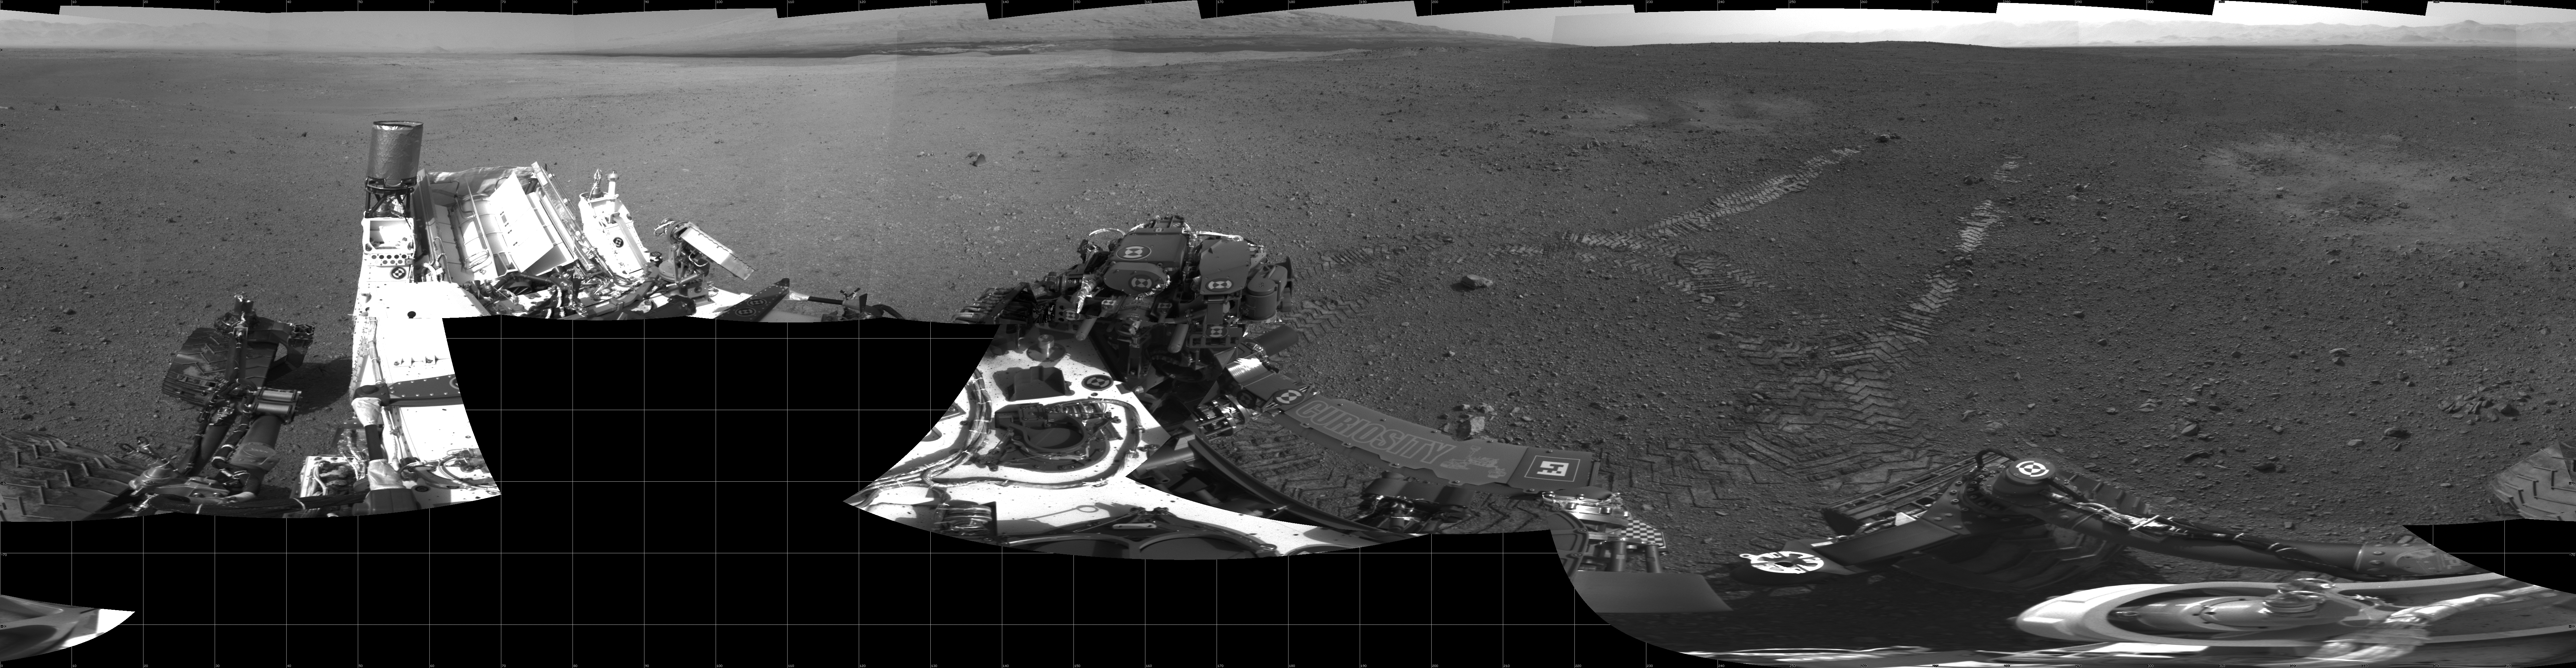

Curiosity’s First Track Marks on Mars

This 360-degree panorama shows evidence of a successful first test drive for NASA’s Curiosity rover. On Aug. 22, 2012, the rover made its first move, going forward about 15 feet (4.5 meters), rotating 120 degrees and then reversing about 8 feet (2.5 meters). Curiosity is about 20 feet (6 meters) from its landing site, now named Bradbury Landing.

Visible in the image are the rover’s first track marks. A small 3.5-inch (9-centimeter) rock can be seen where the drive began, which engineers say was partially under one of the rear wheels. Scour marks left by the rover’s descent stage during landing can be seen to the left and right of the wheel tracks. The lower slopes of Mount Sharp are visible at the top of the picture, near the center.

This mosaic from the rover’s Navigation camera is made up of 23 full-resolution frames, displayed in a cylindrical projection.

JPL manages the Mars Science Laboratory/Curiosity for NASA’s Science Mission Directorate in Washington. The rover was designed, developed and assembled at JPL, a division of the California Institute of Technology in Pasadena.

Credit: NASA/JPL-Caltech